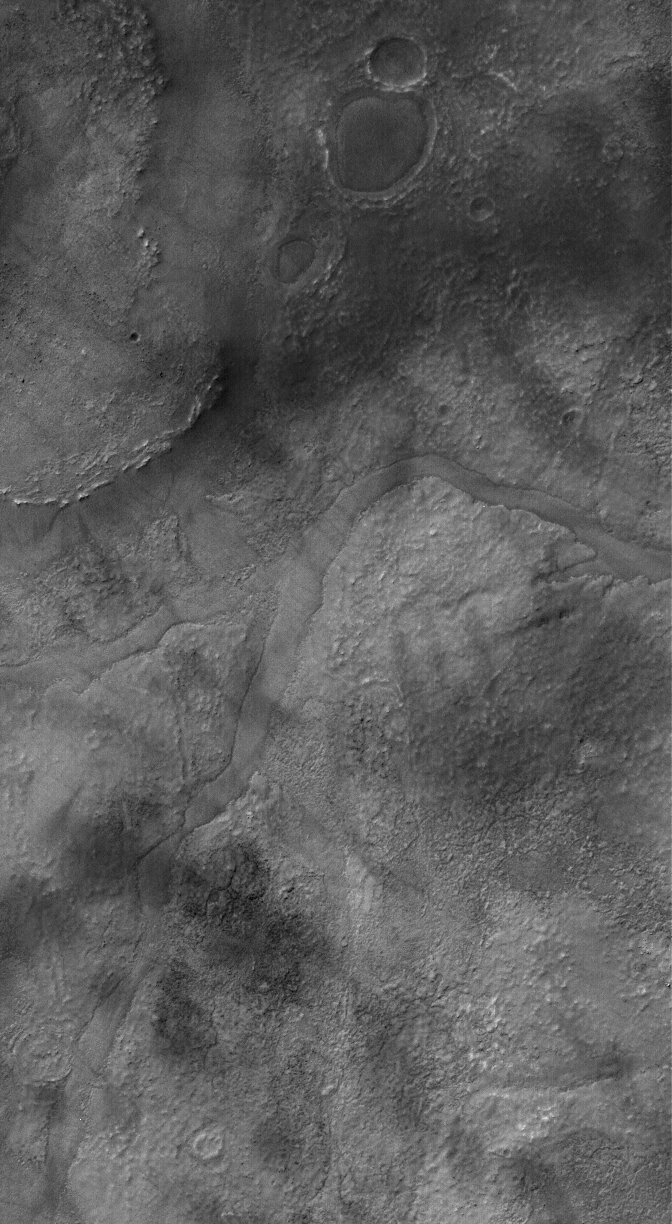

Partially-Filled Valley

30 March 2006
This Mars Global Surveyor (MGS) Mars Orbiter Camera (MOC) image shows a valley which has become partially-filled with material. It is located west of Hellas Planitia. The valley, entering the scene from the east (right), turns toward the southwest (lower left) and splits to form a “V.” Partially-filled depressions are common throughout the scene, including the circular feature near the top of the image. In each such case, the filling material is probably the remains of a material that once covered the entire scene.

Location near: 48.4°S, 318.1°W
Image width: ~3 km (~1.9 mi)
Illumination from: upper left
Season: Southern Summer

Credit: NASA/JPL/Malin Space Science Systems